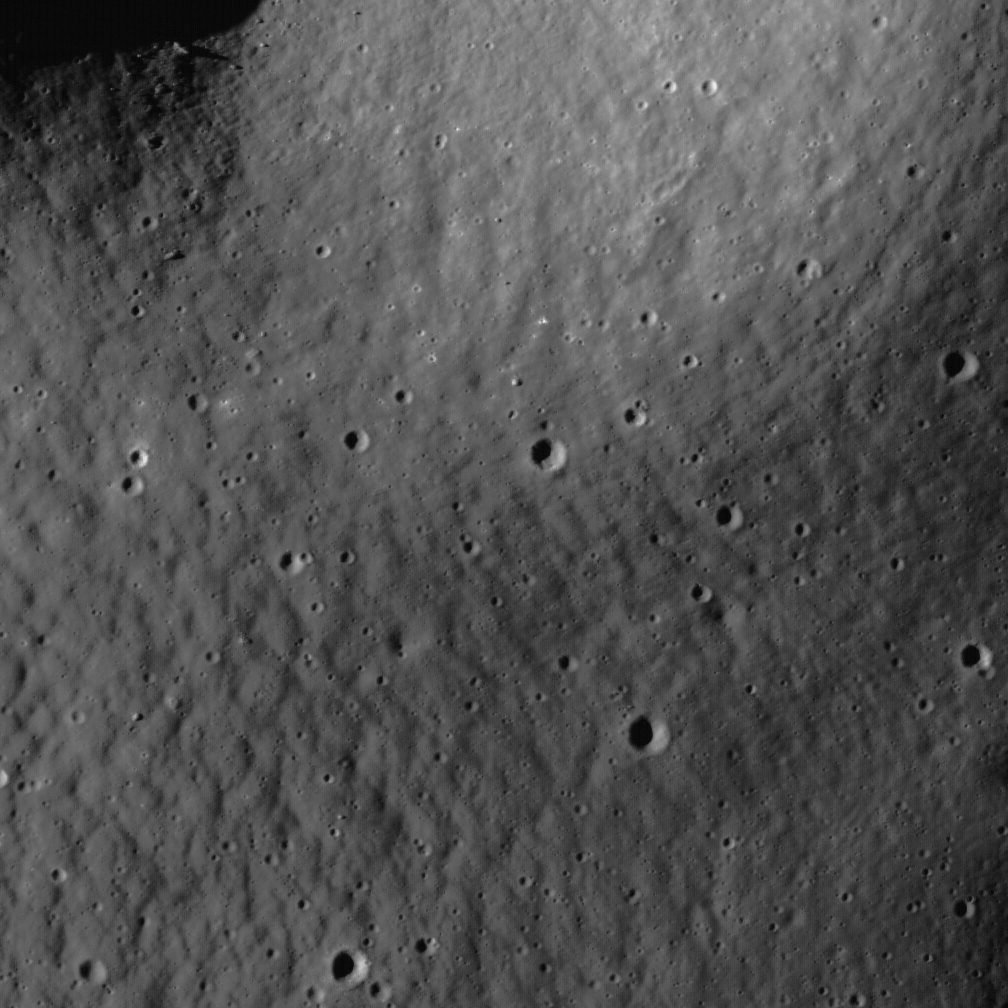

Regolith Patterns in Mendel-Rydberg

Much of the Constellation Mendel-Rydberg region of interest is located in a terrain known as a “cryptomare.” Cryptomaria are mare basalt volcanic deposits obscured by superposed materials usually of higher albedo. The obscuring materials are typically the ejecta of later-forming craters and basins, which blanket the older mare basalt. In the case of Mendel-Rydberg, much of the material covering the older mare may have been ejecta from the Orientale basin-forming impact event, which occurred hundreds of kilometers to the north. The fact that the covering ejecta can have varying compositions, thicknesses, and albedos complicates the task of making an inventory of the amounts, composition, and history of lunar volcanism. Consequently, cryptomaria are of high scientific interest (see also the Balmer Basin region). NAC image M118090761, image width 0.64 km.

NASA’s Goddard Space Flight Center built and manages the mission for the Exploration Systems Mission Directorate at NASA Headquarters in Washington. The Lunar Reconnaissance Orbiter Camera was designed to acquire data for landing site certification and to conduct polar illumination studies and global mapping. Operated by Arizona State University, LROC consists of a pair of narrow-angle cameras (NAC) and a single wide-angle camera (WAC). The mission is expected to return over 70 terabytes of image data.

Credit: NASA/GSFC/Arizona State University